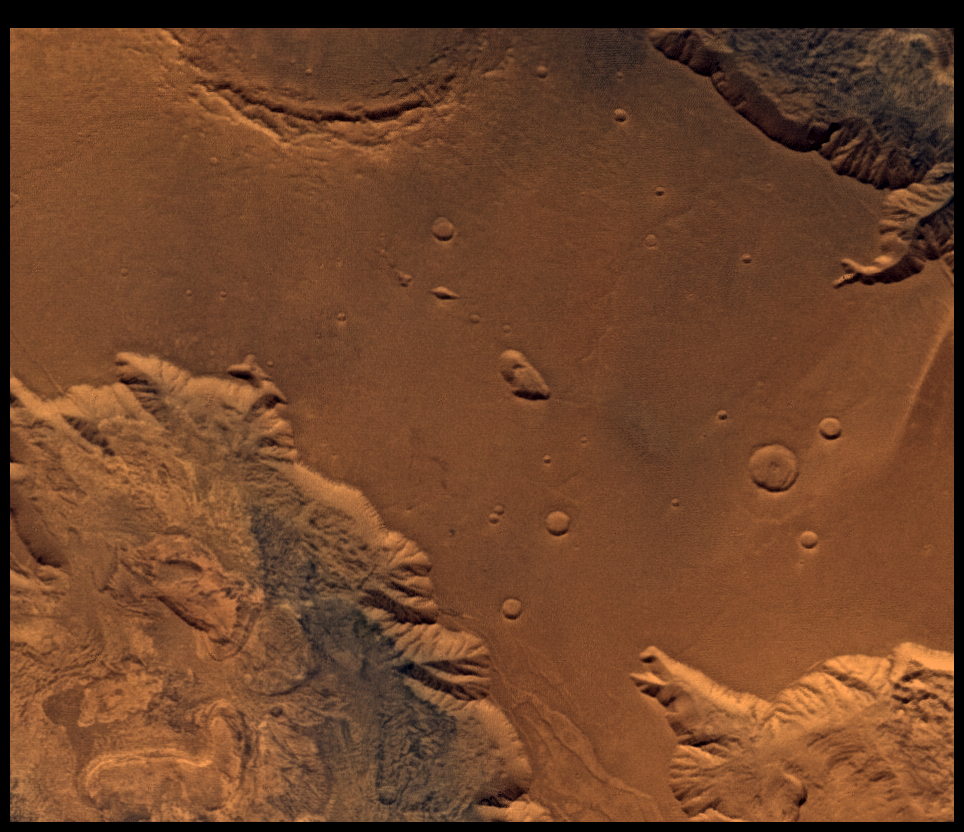

West Candor Chasm, Approximately Natural Color

This picture (centered at latitude 4 degrees S., longitude 76 degrees W.) shows parts of central Valles Marineris, including Candor Chasm (lower left), Ophir Chasm (lower right), and Hebes Chasm (upper right). Complex layered deposits in the canyons may have been deposited in lakes, and if so, are of great interest for future searches for fossil life on Mars. The pinkish deposits in Candor Chasm (enhanced color version PIA00155) may be due to hydrothermal alterations and the production of crystalline ferric oxides (Geissler et al., 1993, Icarus 106, 380). Viking Orbiter Picture Numbers 279B02 (violet), 279B10 (green), and 279B12 (red) at 240 m/pixel resolution. Picture width is 2231 km. North is 47 degrees clockwise from top.

Credit: NASA/JPL/USGS